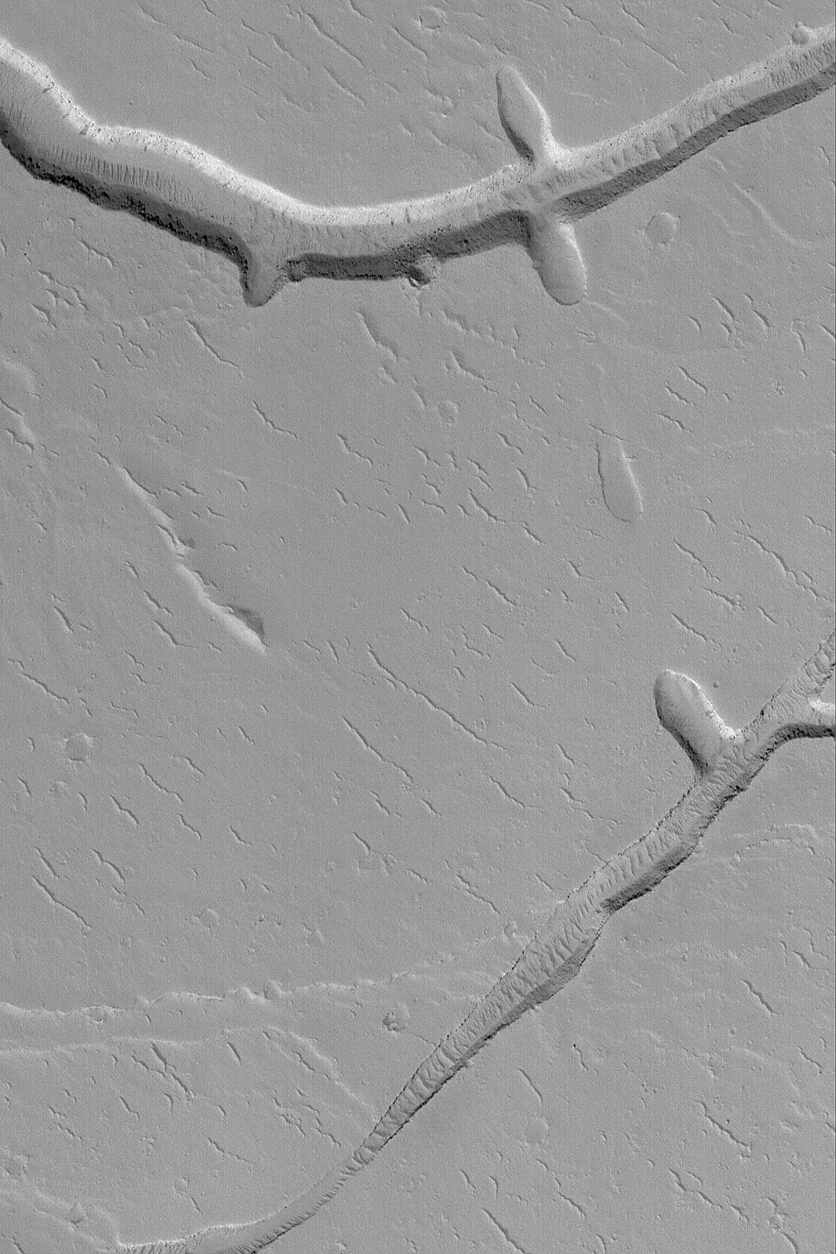

Gordii Fossae Troughs

22 July 2004
This Mars Global Surveyor (MGS) Mars Orbiter Camera (MOC) image shows troughs and pits formed by collapse in the Gordii Fossae region, east of the volcano, Olympus Mons. Squiggly ridges with crests roughly aligned northwest-southeast (upper left to lower right), scattered throughout the image, are windblown dunes that have been covered by a mantling of dust. The image is located near 16.2°N, 125.3°W, and covers an area about 3 km (1.9 mi) wide. Sunlight illuminates the scene from the lower left.

Credit: NASA/JPL/Malin Space Science Systems